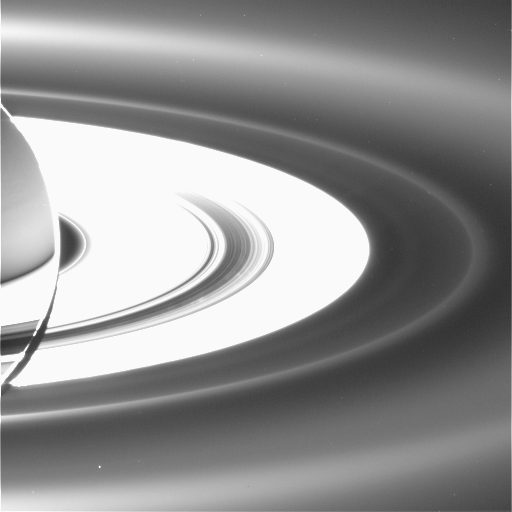

The Janus/Epimetheus Ring

Figure 1

A new diffuse ring, coincident with the orbits of Saturn’s moon’s Janus and Epimetheus, has been revealed in ultra-high phase angle views from Cassini. Ultra-high phase angle indicates the sun is behind the target.

The new ring is visible in this image (marked by a cross in figure 1) outside the overexposed main rings and interior to the G and E rings. The G ring has a sharp inner boundary; the E ring is extremely broad and arcs across the upper and lower portions of the scene.

While it is not unexpected that impact events on Janus and Epimetheus might kick particles off the moons’ surfaces and inject them into Saturn orbit, it is, surprising that a well-defined structure exists at this location.

The view looks down from about 15 degrees above the un-illuminated side of the rings. Some faint spokes can also be spotted in the main rings, made visible by sunlight diffusing through the B ring.

The image was taken in visible light with the Cassini spacecraft wide-angle camera on Sept. 15, 2006, at a distance of approximately 2.2 million kilometers (1.3 million miles) from Saturn and at a sun-Saturn-spacecraft angle of almost 179 degrees. Image scale is approximately 250 kilometers (155 miles) per pixel.

The Cassini-Huygens mission is a cooperative project of NASA, the European Space Agency and the Italian Space Agency. The Jet Propulsion Laboratory, a division of the California Institute of Technology in Pasadena, manages the mission for NASA’s Science Mission Directorate, Washington, D.C. The Cassini orbiter and its two onboard cameras were designed, developed and assembled at JPL. The imaging operations center is based at the Space Science Institute in Boulder, Colo.

Credit: NASA/JPL/Space Science Institute